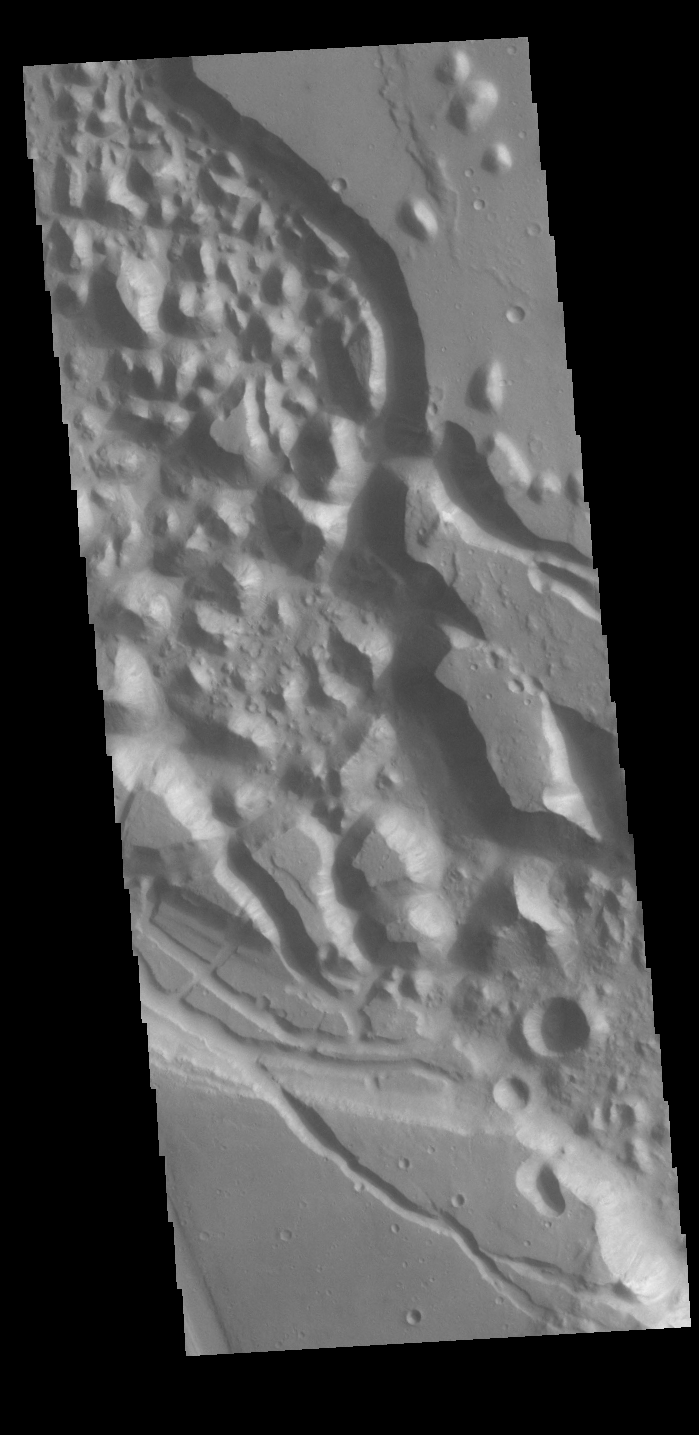

Xanthe Chaos

Today’s VIS image shows Xanthe Chaos, a region of knobs and mesas within the channel of Shalbatana Vallis.

In planetary nomenclature, the descriptor term chaos means “distinctive area of broken terrain”. The general morphology of chaos is steep-sided mesas with intervening small valleys. With time and erosion the valleys widen and the mesas grow smaller. While on many planets chaos terrain results from tectonic forces, on Mars it is most likely that chaos terrain results from the release of melted subsurface ice.

Credit: NASA/JPL-Caltech/ASU